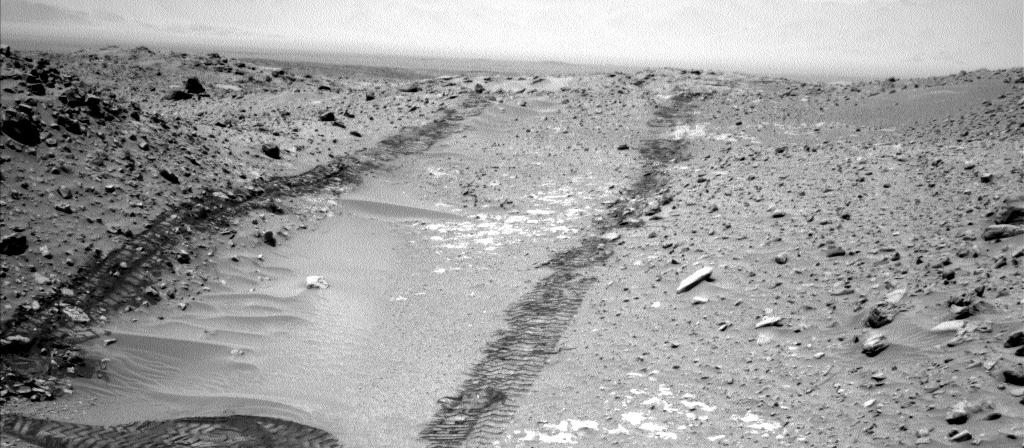

Looking Up the Ramp Holding ‘Bonanza King’ on Mars

In this image from NASA’s Curiosity Mars rover looking up the ramp at the northeastern end of “Hidden Valley,” a pale outcrop including drilling target “Bonanza King” is at the center of the scene.

Curiosity used its Navigation Camera (Navcam) to capture this northward view during the 709th Martian day, or sol, of the rover’s work on Mars (Aug. 4, 2014). At that time, Curiosity was on the sand-covered floor of Hidden Valley. Due to unexpectedly high wheel slippage in the sand, the rover team subsequently decided to drive Curiosity out of the valley, up this ramp, to a higher location for examining a possible alternative route.

The ramp area holds several clusters of pale rocks resembling paving stones up to about the size of dinner plates. The team chose one, dubbed Bonanza King, as a candidate for the mission’s fourth drilling into a rock to collect a rock-powder sample for onboard analysis. The candidate target is in the patch of bright rocks between parallel wheel tracks in this image. For scale, the distance between the two tracks is about 9 feet (2.7 meters).

A map showing Hidden Valley is at PIA18408.

NASA’s Jet Propulsion Laboratory, a division of the California Institute of Technology, Pasadena, manages the Mars Science Laboratory Project for NASA’s Science Mission Directorate, Washington. JPL designed and built the project’s Curiosity rover and the rover’s Navcam.

Credit: NASA/JPL-Caltech